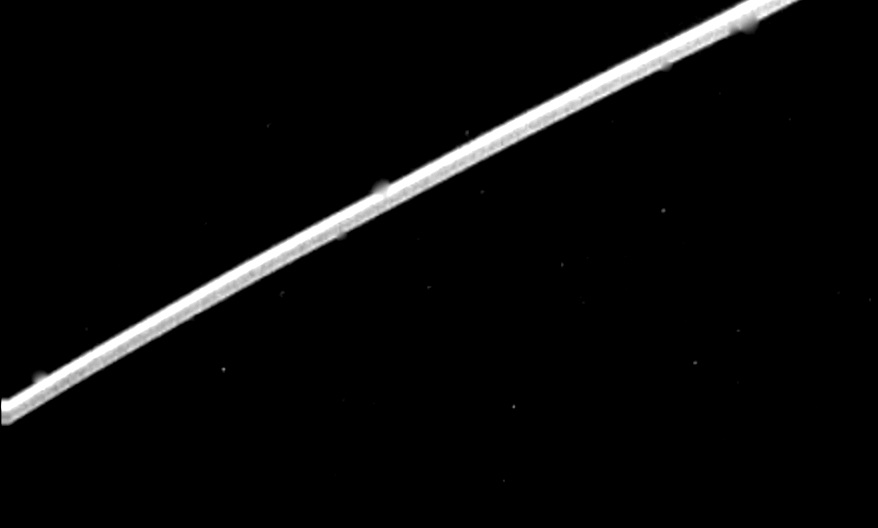

Epsilon Ring of Uranus

Voyager 2 acquired this high-resolution image of the epsilon ring of Uranus on Jan. 23, 1986, from a distance of 1.12 million kilometers (690,000 miles). This clear-filter image from Voyager’s narrow-angle camera has a resolution of about 10 km (6 mi). The epsilon ring, approximately 100 km (60 mi) wide at this location, clearly shows a structural variation. Visible here are a broad, bright outer component about 40 km (25 mi) wide; a darker middle region of comparable width; and a narrow, bright inner strip about 15 km (9 mi) wide. The epsilon-ring structure seen by Voyager is similar to that observed from the ground with stellar-occultation techniques. This frame represents the first Voyager image that resolves these features within the epsilon ring. The occasional fuzzy splotches on the outer and inner parts of the ring are artifacts left by the removal of reseau marks (used for making measurements on the image). The Voyager project is managed for NASA by the Jet Propulsion Laboratory.

Credit: NASA/JPL